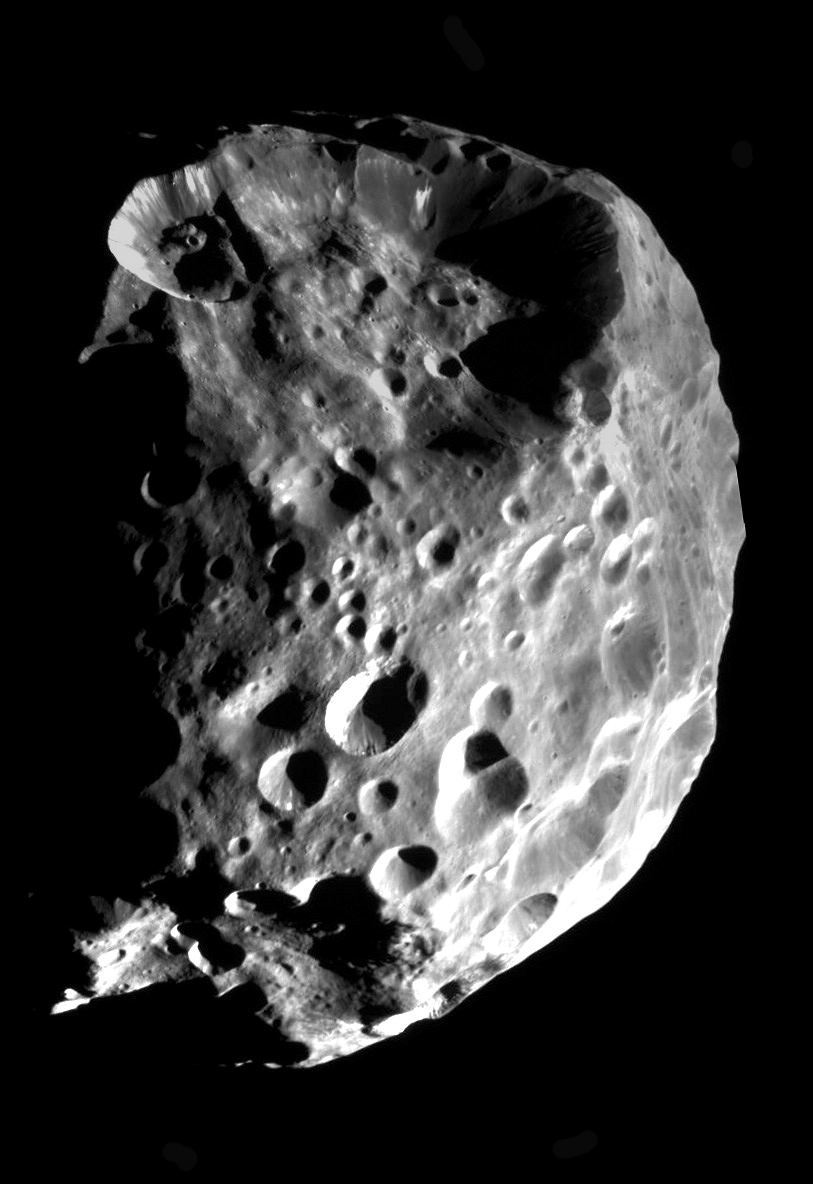

The Face of Phoebe

Phoebe’s true nature is revealed in startling clarity in this mosaic of two images taken during Cassini’s flyby on June 11, 2004. The image shows evidence for the emerging view that Phoebe may be an ice-rich body coated with a thin layer of dark material. Small bright craters in the image are probably fairly young features. This phenomenon has been observed on other icy satellites, such as Ganymede at Jupiter. When impactors slammed into the surface of Phoebe, the collisions excavated fresh, bright material — probably ice — underlying the surface layer. Further evidence for this can be seen on some crater walls where the darker material appears to have slid downwards, exposing more light-colored material. Some areas of the image that are particularly bright – especially near lower right – are over-exposed.

An accurate determination of Phoebe’s density — a forthcoming result from the flyby — will help Cassini mission scientists understand how much of the little moon is comprised of ices.

This spectacular view was obtained at a phase, or Sun-Phoebe-spacecraft, angle of 84 degrees, and from a distance of approximately 32,500 kilometers (20,200 miles). The image scale is approximately 190 meters (624 feet) per pixel. No enhancement was performed on this image.

The Cassini-Huygens mission is a cooperative project of NASA, the European Space Agency and the Italian Space Agency. The Jet Propulsion Laboratory, a division of the California Institute of Technology in Pasadena, manages the Cassini-Huygens mission for NASA’s Office of Space Science, Washington, D.C. The Cassini orbiter and its two onboard cameras, were designed, developed and assembled at JPL. The imaging team is based at the Space Science Institute, Boulder, Colo.

Credit: NASA/JPL/Space Science Institute